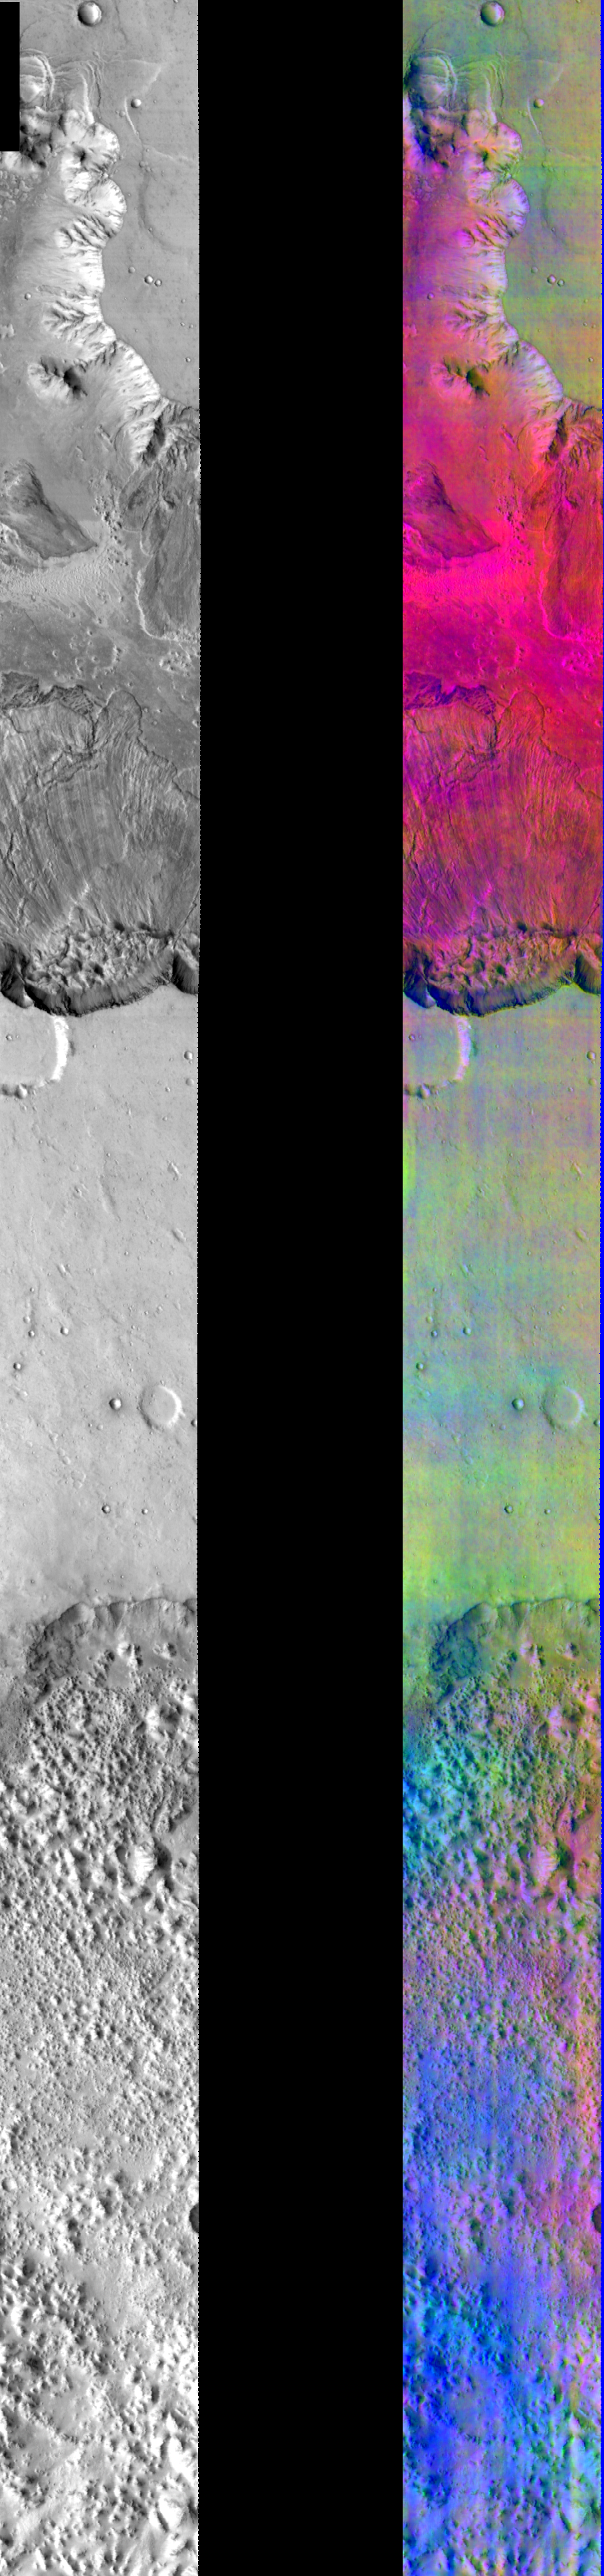

Canyon in DCS Color

Released July 26, 2004

This image shows two representations of the same infra-red image covering a portion of Ganges Chasma. On the left is a grayscale image showing surface temperature, and on the right is a false-color composite made from 3 individual THEMIS bands. The false-color image is colorized using a technique called decorrelation stretch (DCS), which emphasizes the spectral differences between the bands to highlight compositional variations.

The northern canyon at the top of this image is dominated by a bright red/magenta area consisting primarly basaltic materials on the floor of the canyon and atmospheric dust. Within that area, there are patches of purple, on the walls and in the landslides, that may be due to an olivine rich mineral layer. In the middle of the image, the green on the mesa between the two canyons is from a layer of dust. The patchy blue areas in the southern canyon are likely due to water ice clouds.

Image information: IR instrument. Latitude -6.6, Longitude 316 East (44 West). 100 meter/pixel resolution.

Note: this THEMIS visual image has not been radiometrically nor geometrically calibrated for this preliminary release. An empirical correction has been performed to remove instrumental effects. A linear shift has been applied in the cross-track and down-track direction to approximate spacecraft and planetary motion. Fully calibrated and geometrically projected images will be released through the Planetary Data System in accordance with Project policies at a later time.

NASA’s Jet Propulsion Laboratory manages the 2001 Mars Odyssey mission for NASA’s Office of Space Science, Washington, D.C. The Thermal Emission Imaging System (THEMIS) was developed by Arizona State University, Tempe, in collaboration with Raytheon Santa Barbara Remote Sensing. The THEMIS investigation is led by Dr. Philip Christensen at Arizona State University. Lockheed Martin Astronautics, Denver, is the prime contractor for the Odyssey project, and developed and built the orbiter. Mission operations are conducted jointly from Lockheed Martin and from JPL, a division of the California Institute of Technology in Pasadena.

Credit: NASA/JPL/Arizona State University